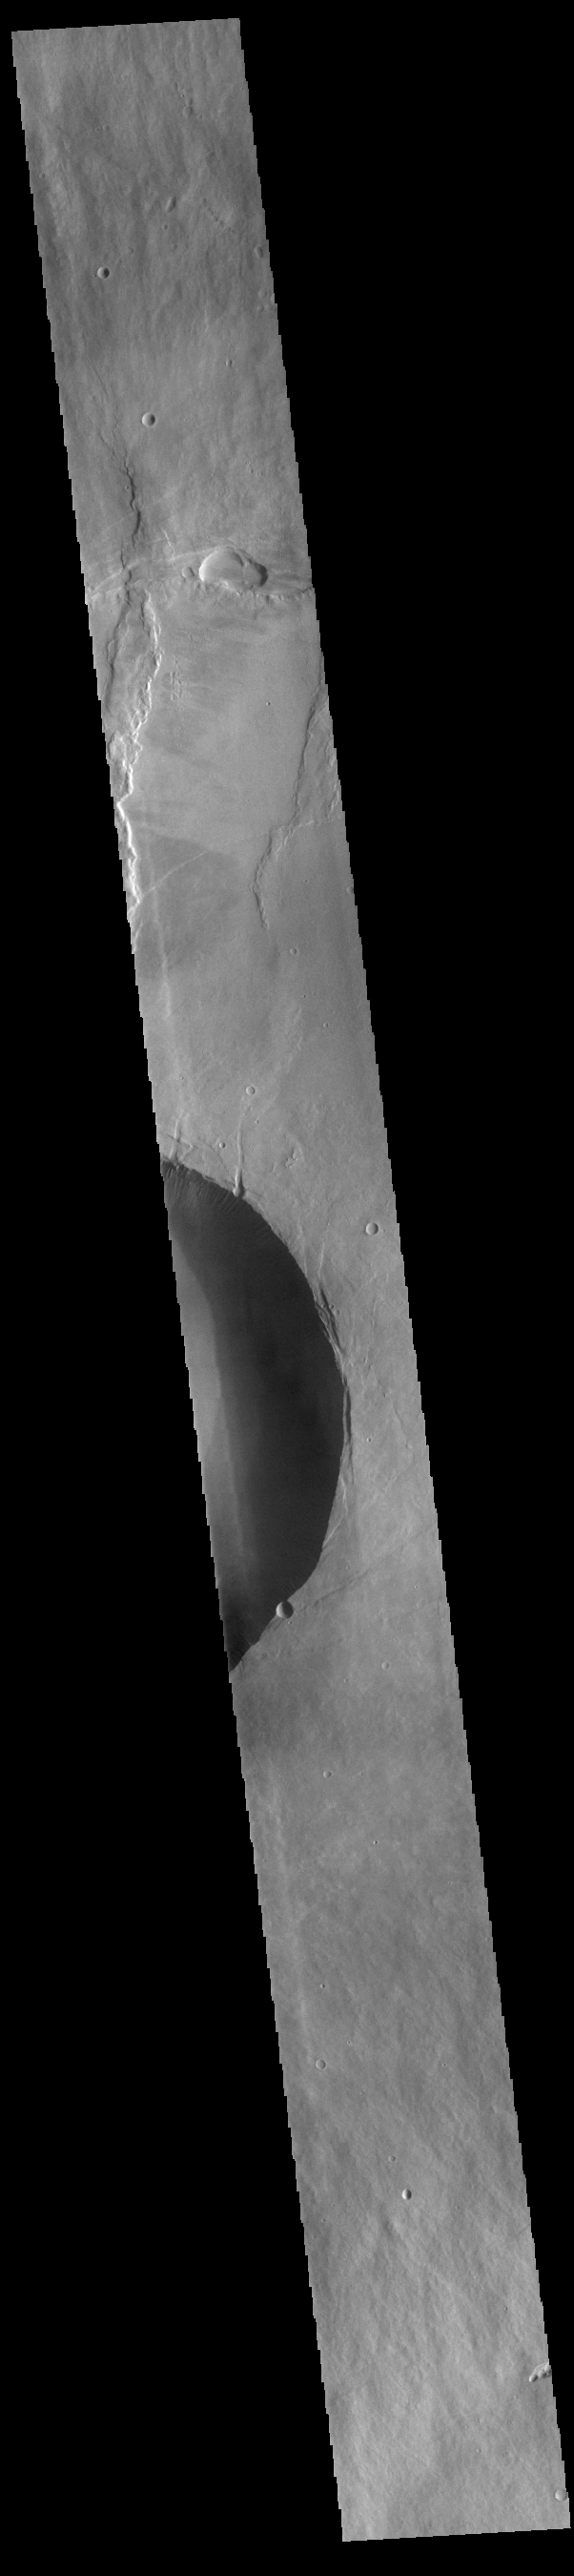

Pavonis Mons

This VIS image shows a cross section of Pavonis Mons, including part of the summit caldera (circular region in the middle of the image). Pavonis Mons is the central volcano of the three large Tharsis volcanoes. In order from north to south the volcanoes are Ascreaus Mons, Pavonis Mons and Arsia Mons. All three volcanoes form a line located along a tectonic bulge caused by extensional forces in the region. Along this trend there are increased tectonic features and additional lava flows that arose from the flanks of the volcanoes rather than just the summit. Like the other large volcanoes in the region, Pavonis Mons is a shield volcano. Shield volcanoes are formed by lava flows originating near or at the summit, building up layers upon layers of lava. In shield volcanoes summit calderas are typically formed where the surface collapses into the void formed by an emptied magma chamber. Pavonis Mons is the smallest of the three volcanoes with a summit of only 14km (8.7 miles) and a width of 375 km (233 miles). Like most shield volcanoes the surface has a low profile. In the case of Pavonis Mons the average slope is only 4 degrees. Pavonis means peacock in Latin, making it’s name peacock mountain.

Credit: NASA/JPL-Caltech/ASU